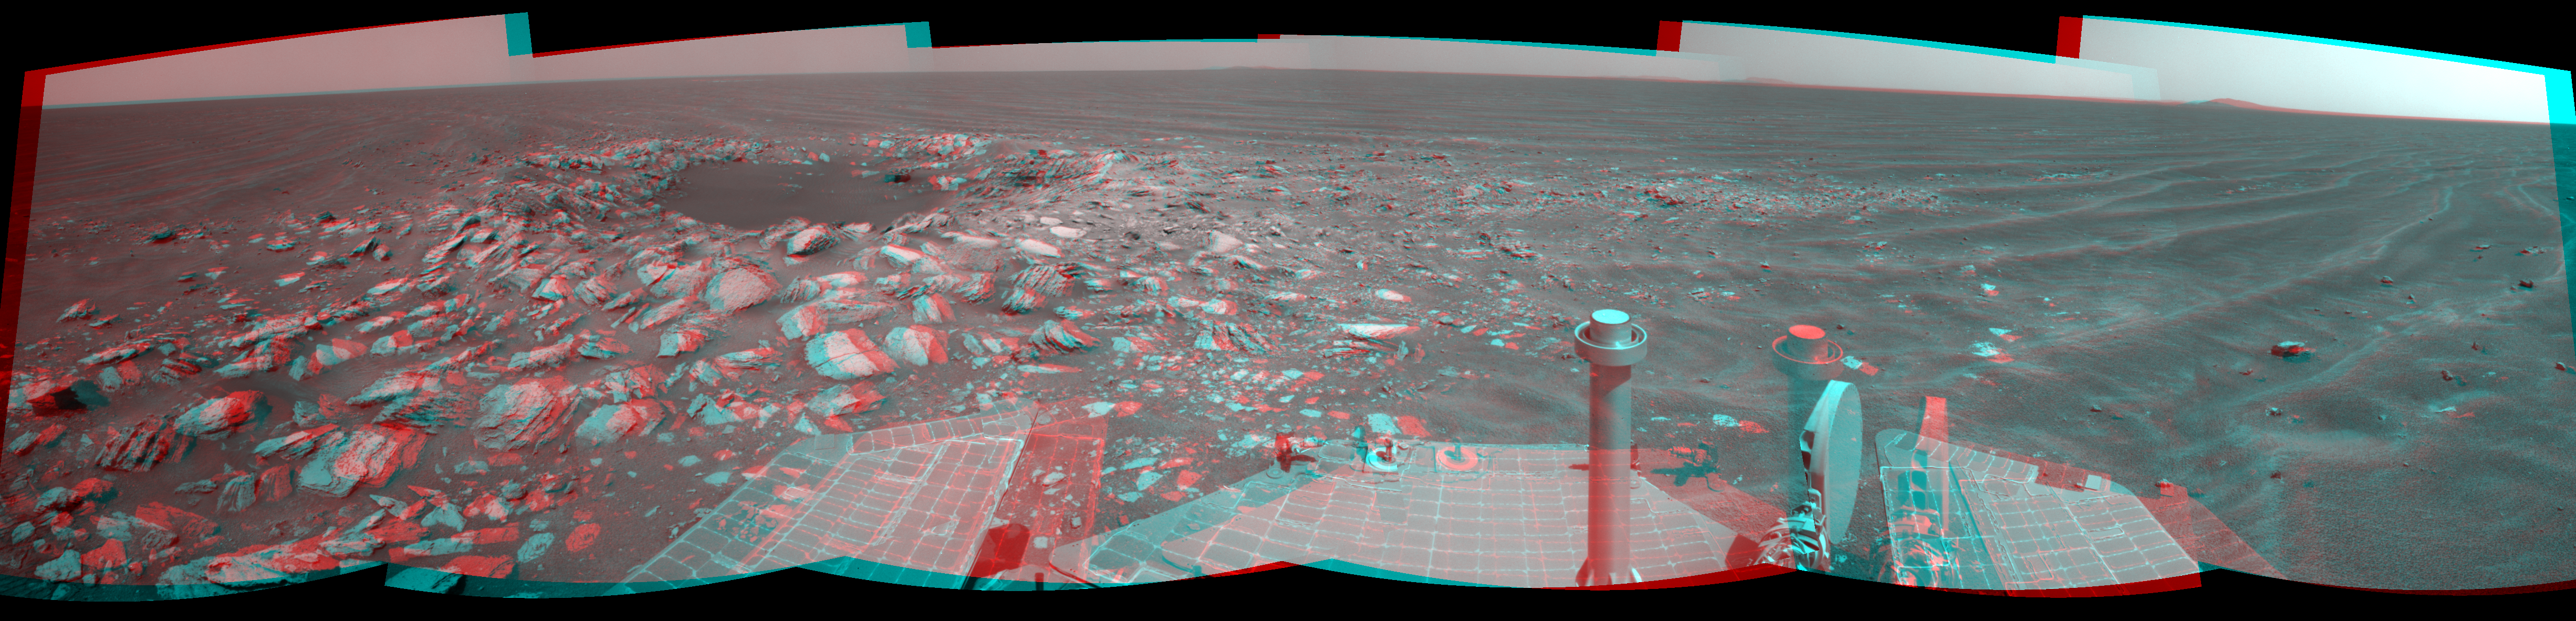

Opportunity Beside a Small, Young Crater (Stereo)

Figure 1

NASA’s Mars Exploration Rover Opportunity used its navigation camera to take the exposures combined into this stereo view of a wee crater, informally named “Skylab,” along the rover’s route. The component images were taken during the 2,594th Martian day, or sol, of the rover’s work on Mars (May 12, 2011), after Opportunity had driven 239 feet (72.7 meters) that sol.

The scene appears three dimensional when viewed through red-blue glasses with the red lens on the left.

This is a young crater about 30 feet (9 meters) in diameter. How young? The blocks of material ejected from the crater-digging impact sit on top of the sand ripples near the crater. This suggests, from the estimated age of the area’s sand ripples, that the crater was formed within the past 100,000 years. The dark sand inside the crater attests to the mobility of fine sand in the recent era in this Meridiani Planum region of Mars.

The view spans 216 degrees of the compass, from northwest on the right to south on the right. It is presented as a cylindrical perspective projection.

Opportunity successfully completed its three-month prime mission on Mars in April 2004 and has continued in bonus extended missions since then. NASA’s Jet Propulsion Laboratory, a division of the California Institute of Technology in Pasadena, manages the Mars Exploration Rover Project for the NASA Science Mission Directorate, Washington.

Credit: NASA/JPL-Caltech